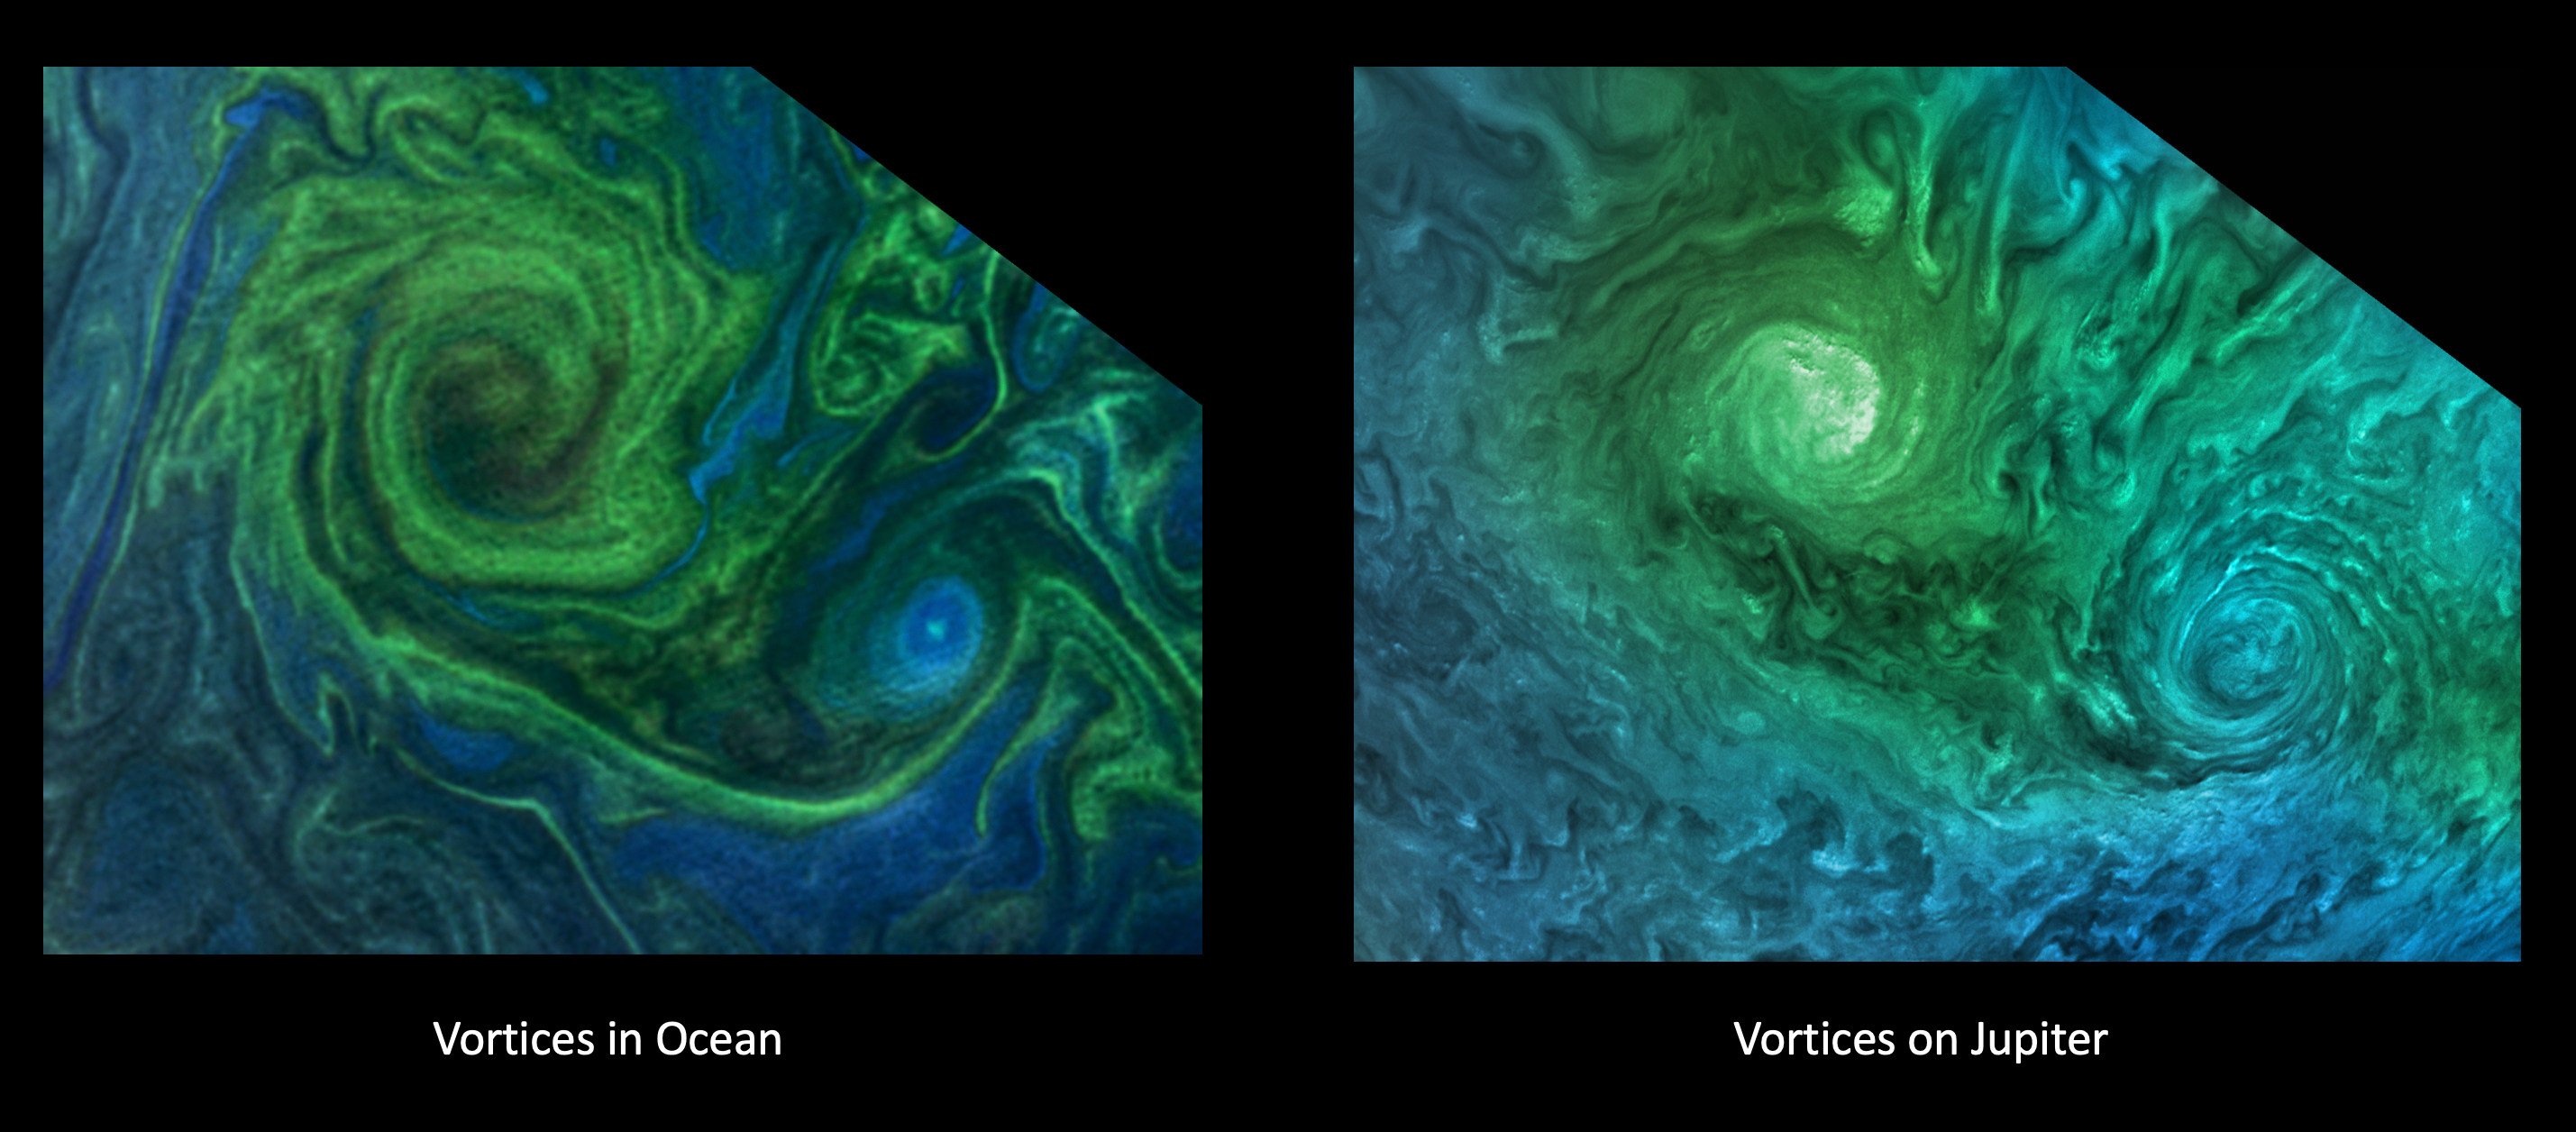

Vortices on Jupiter and Earth

The left image shows a phytoplankton bloom in the Norwegian Sea. The right image shows turbulent clouds in Jupiter’s atmosphere.

Jupiter’s atmosphere is one of the most turbulent places in the solar system. Orbiting Jupiter and its 79 moons is NASA’s Juno spacecraft, which sends images from the largest planet in our solar system back to researchers on Earth. These images from Juno have given oceanographers the raw materials to study the rich turbulence at Jupiter’s poles and the physical forces that drive large cyclones on Jupiter.

Lia Siegelman, a physical oceanographer and postdoctoral scholar at Scripps Institution of Oceanography at the University of California, San Diego, observed similarities between the richness of turbulence around Jovian cyclones and the filaments around smaller eddies with turbulence seen in Earth’s oceans.

Credit: Image data: NASA OBPG OB.DAAC/GSFC/Aqua/MODIS, Image processing: Gerald Eichstädt CC BY